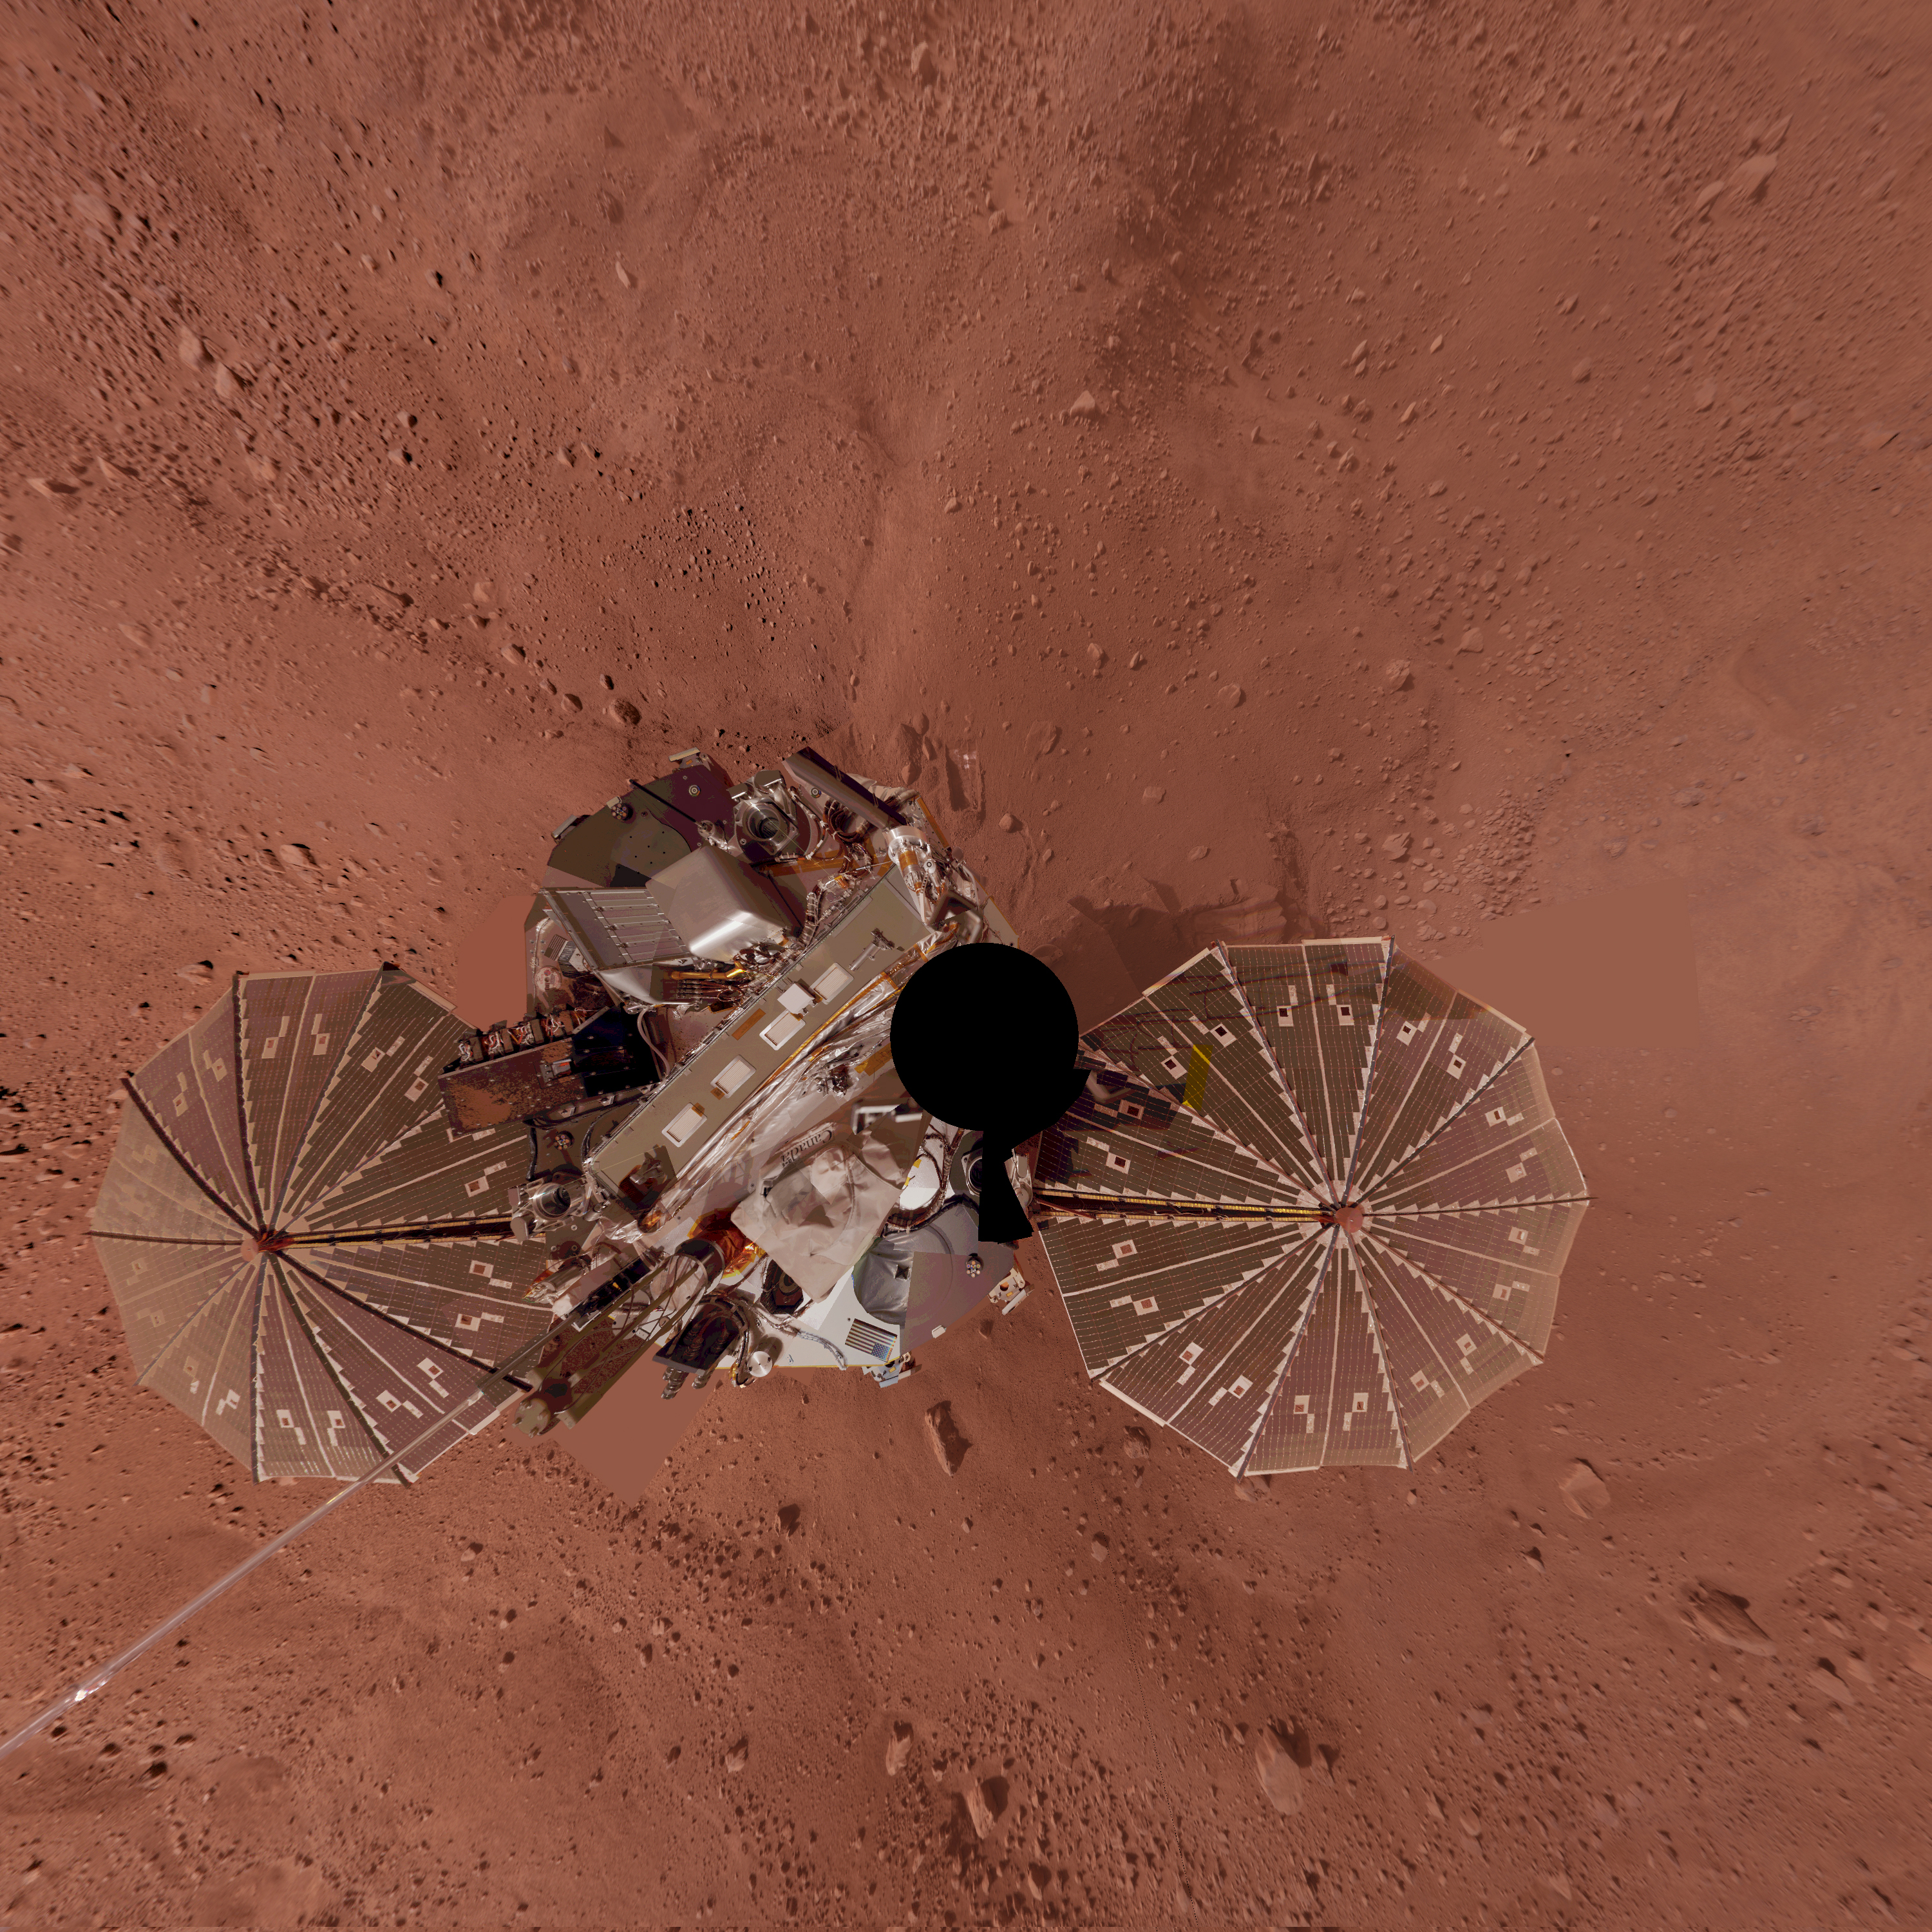

Phoenix Lander Self Portrait on Mars, Vertical Projection

This view is a vertical projection that combines hundreds of exposures taken by the Surface Stereo Imager camera on NASA’s Mars Phoenix Lander and projects them as if looking down from above.

The black circle is where the camera itself is mounted on the lander, out of view in images taken by the camera. North is toward the top of the image.

This view comprises more than 100 different Stereo Surface Imager pointings, with images taken through three different filters at each pointing. The images were taken throughout the period from the 13th Martian day, or sol, after landing to the 47th sol (June 5 through July 12, 2008). The lander’s Robotic Arm appears cut off in this mosaic view because component images were taken when the arm was out of the frame.

The Phoenix Mission is led by the University of Arizona, Tucson, on behalf of NASA. Project management of the mission is by NASA’s Jet Propulsion Laboratory, Pasadena, Calif. Spacecraft development is by Lockheed Martin Space Systems, Denver.

Photojournal Note: As planned, the Phoenix lander, which landed May 25, 2008 23:53 UTC, ended communications in November 2008, about six months after landing, when its solar panels ceased operating in the dark Martian winter.

Credit: NASA/JPL-Caltech/University of Arizona/Texas A&M University